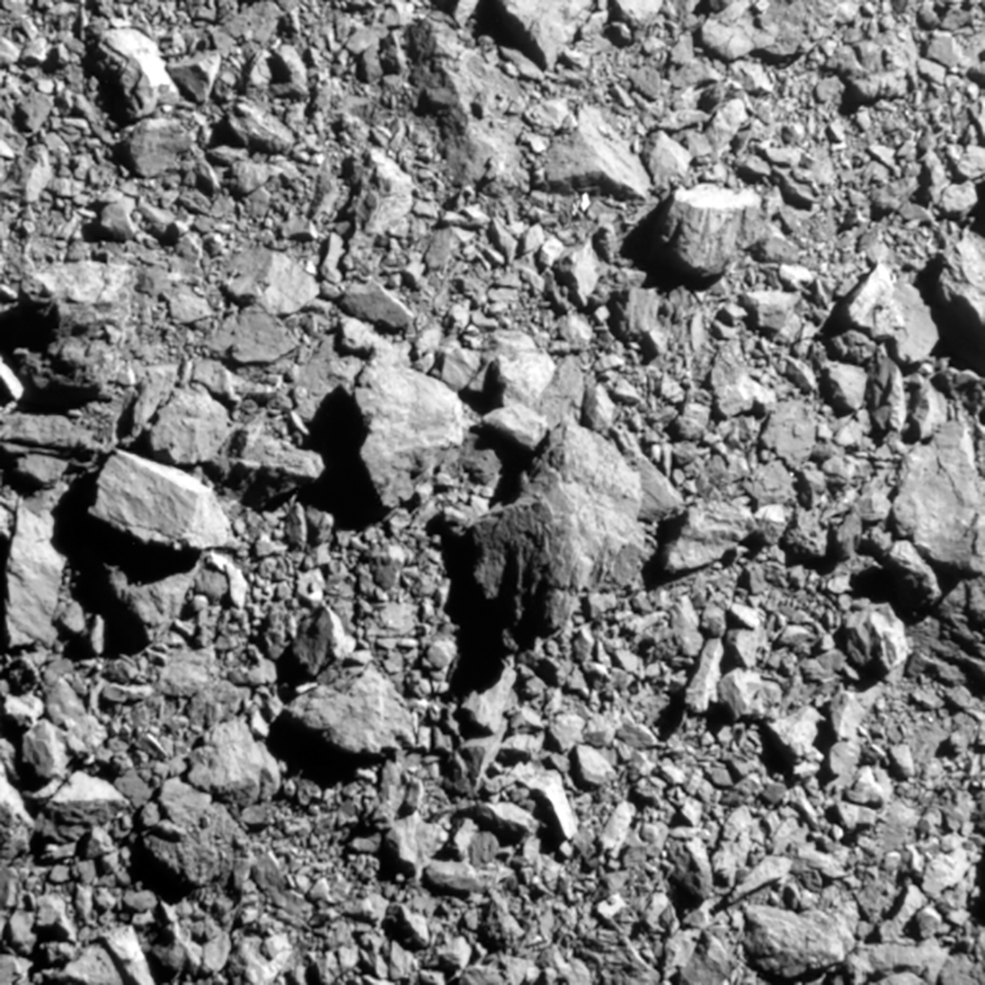

Surface Image of Dimorphos

This is the last complete image of the asteroid Dimorphos, as seen by NASA's DART (Double Asteroid Redirection Test) impactor spacecraft two seconds before impact. The Didymos Reconnaissance and Asteroid Camera for Optical navigation (DRACO) imager aboard captured a 100-foot-wide patch of the asteroid. The DART spacecraft streamed these images from its DRACO camera back to Earth in real time as it approached the asteroid. DART successfully impacted its target on September 26, 2022.

Credit: NASA, APL